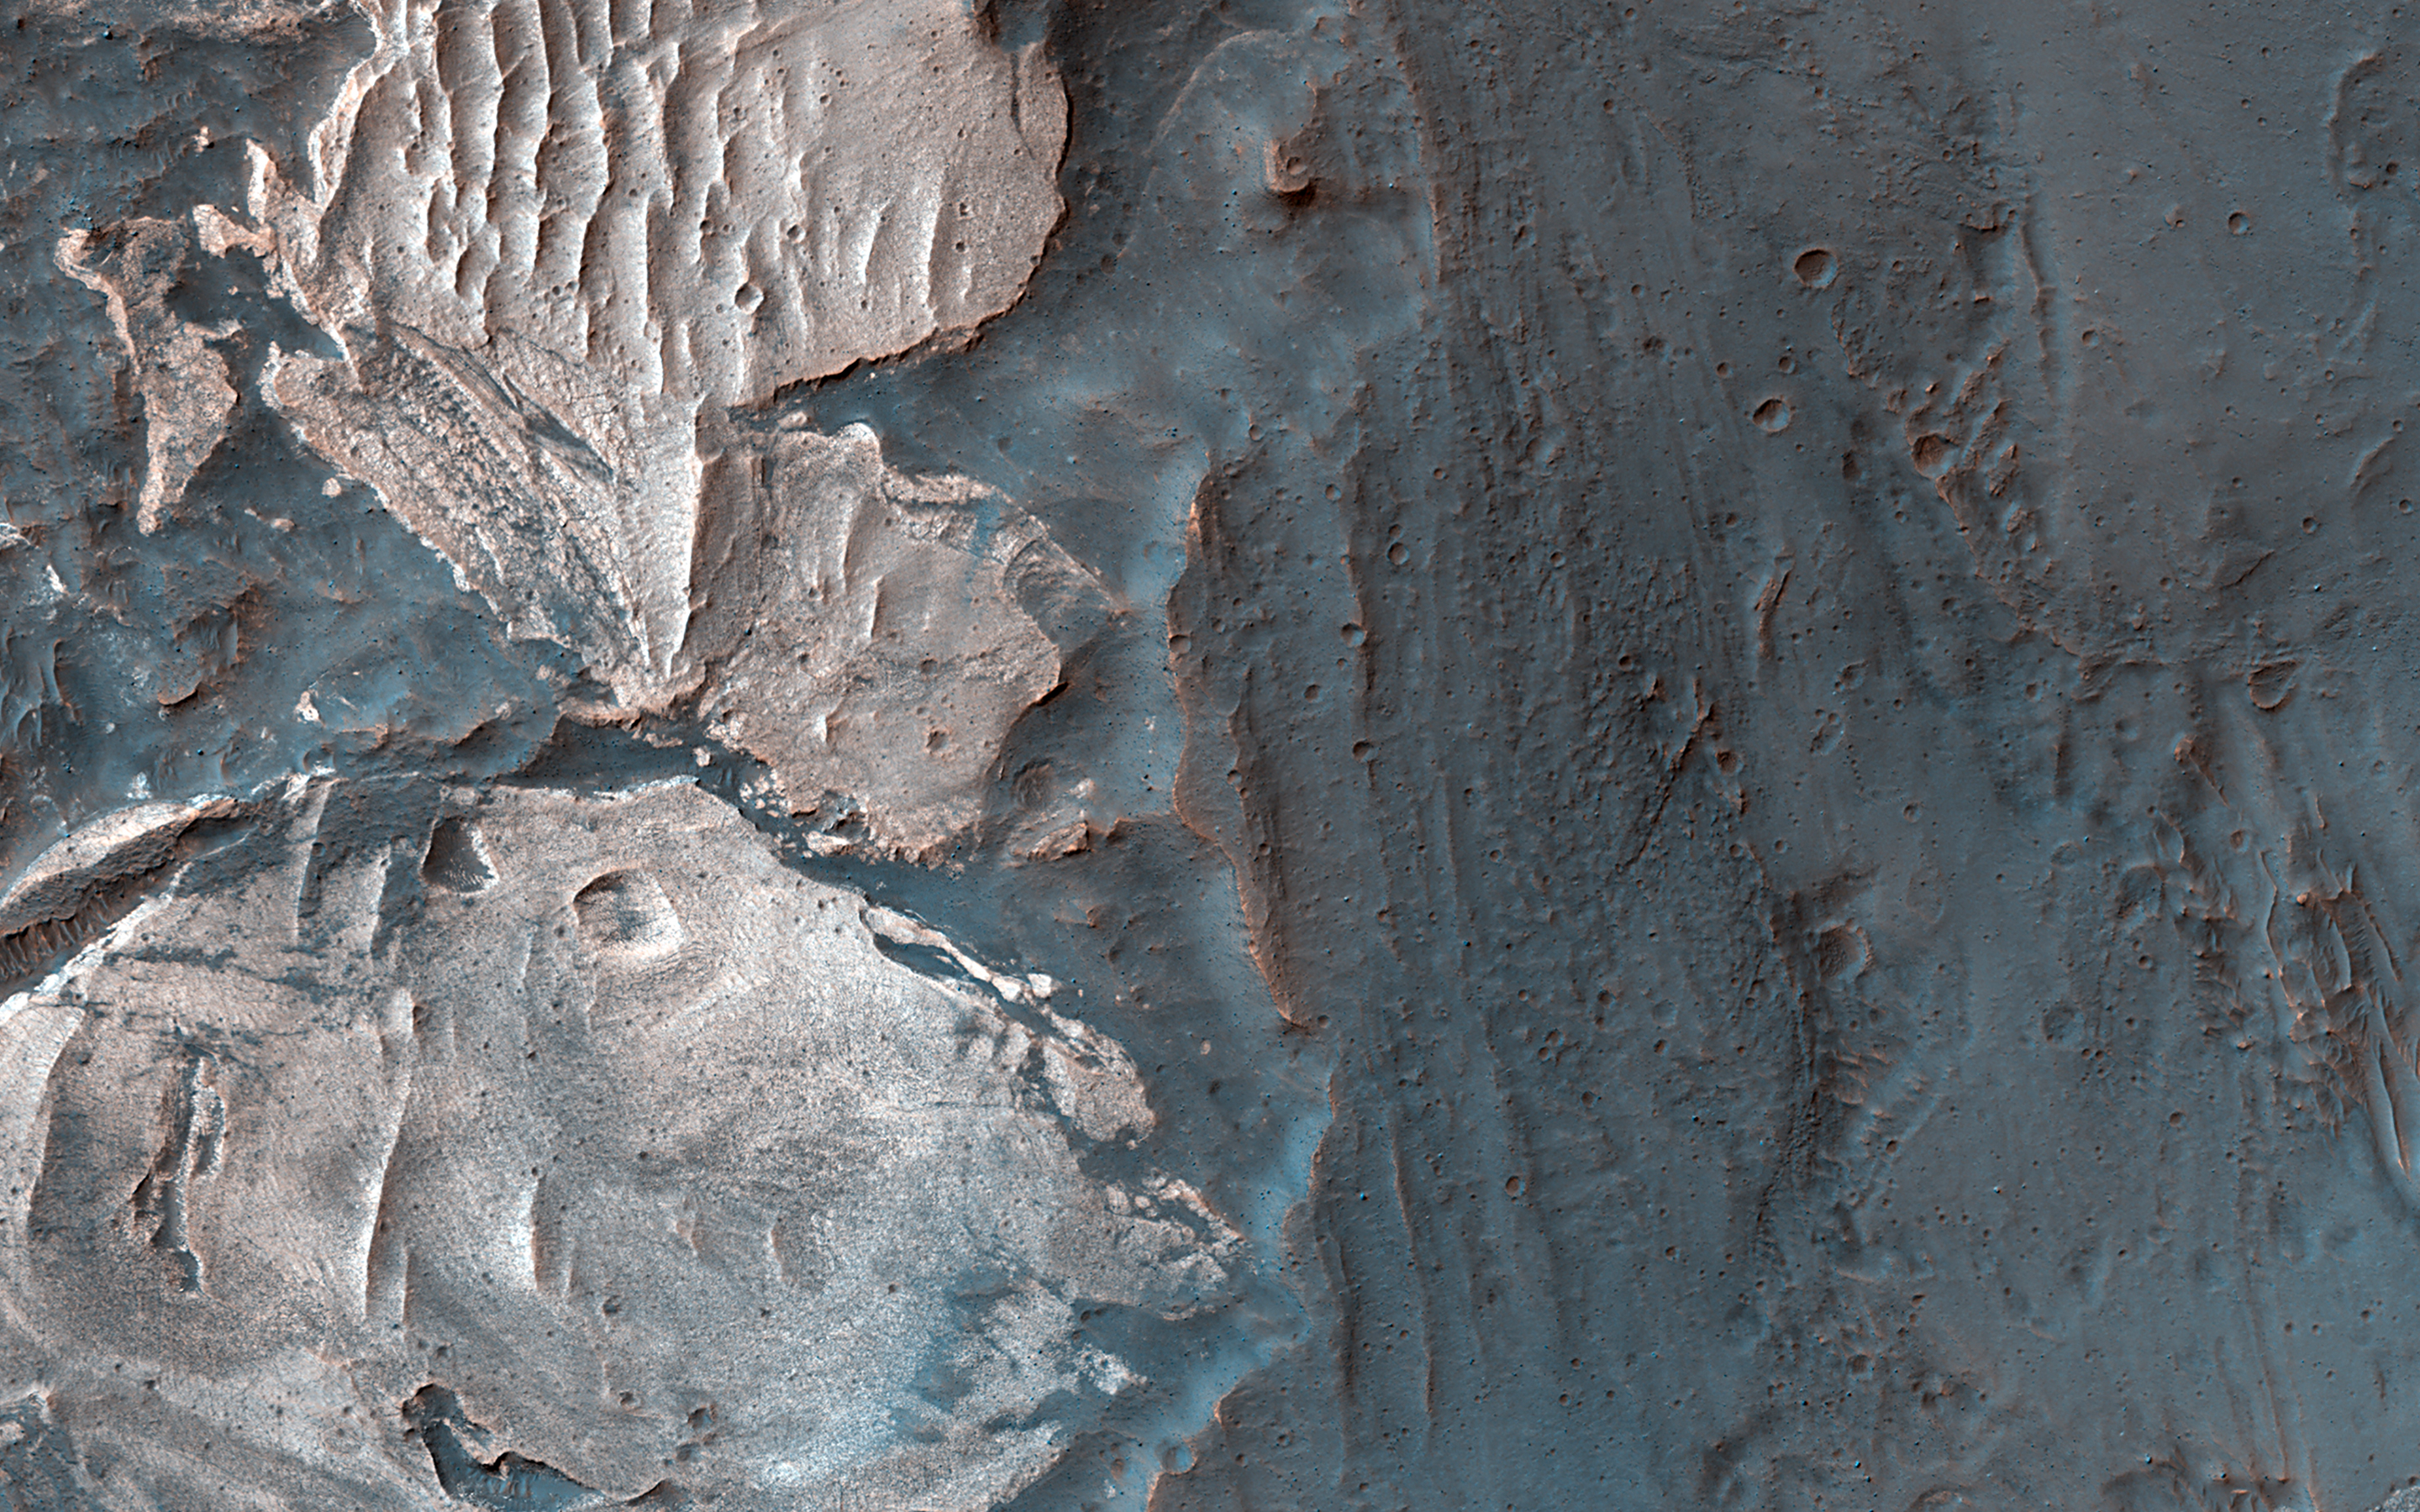

Light-Toned Materials along the Floor and Walls of Ius Chasma

Many of the Valles Marineris canyons, called chasmata, have kilometer-high, light-toned layered mounds made up of sulfate materials. Ius Chasma, near the western end of Valles Marineris, is an exception.

The light-toned deposits here are thinner and occur along both the floor and walls, as we see in this HiRISE image. Additionally, the sulfates are mixed with other minerals like clays and hydrated silica. Scientists are trying to use the combination of mineralogy, morphology, and stratigraphy to understand how the deposits formed in Ius Chasma and why they differ from those found elsewhere in Valles Marineris.

The map is projected here at a scale of 25 centimeters (9.8 inches) per pixel. (The original image scale is from 26.4 centimeters [10.4 inches] per pixel [with 1 x 1 binning] to 52.9 centimeters [20.8 inches] per pixel [with 2 x 2 binning].) North is up.

The University of Arizona, in Tucson, operates HiRISE, which was built by Ball Aerospace & Technologies Corp., in Boulder, Colorado. NASA’s Jet Propulsion Laboratory, a division of Caltech in Pasadena, California, manages the Mars Reconnaissance Orbiter Project for NASA’s Science Mission Directorate, Washington.

Credit: NASA/JPL-Caltech/University of Arizona